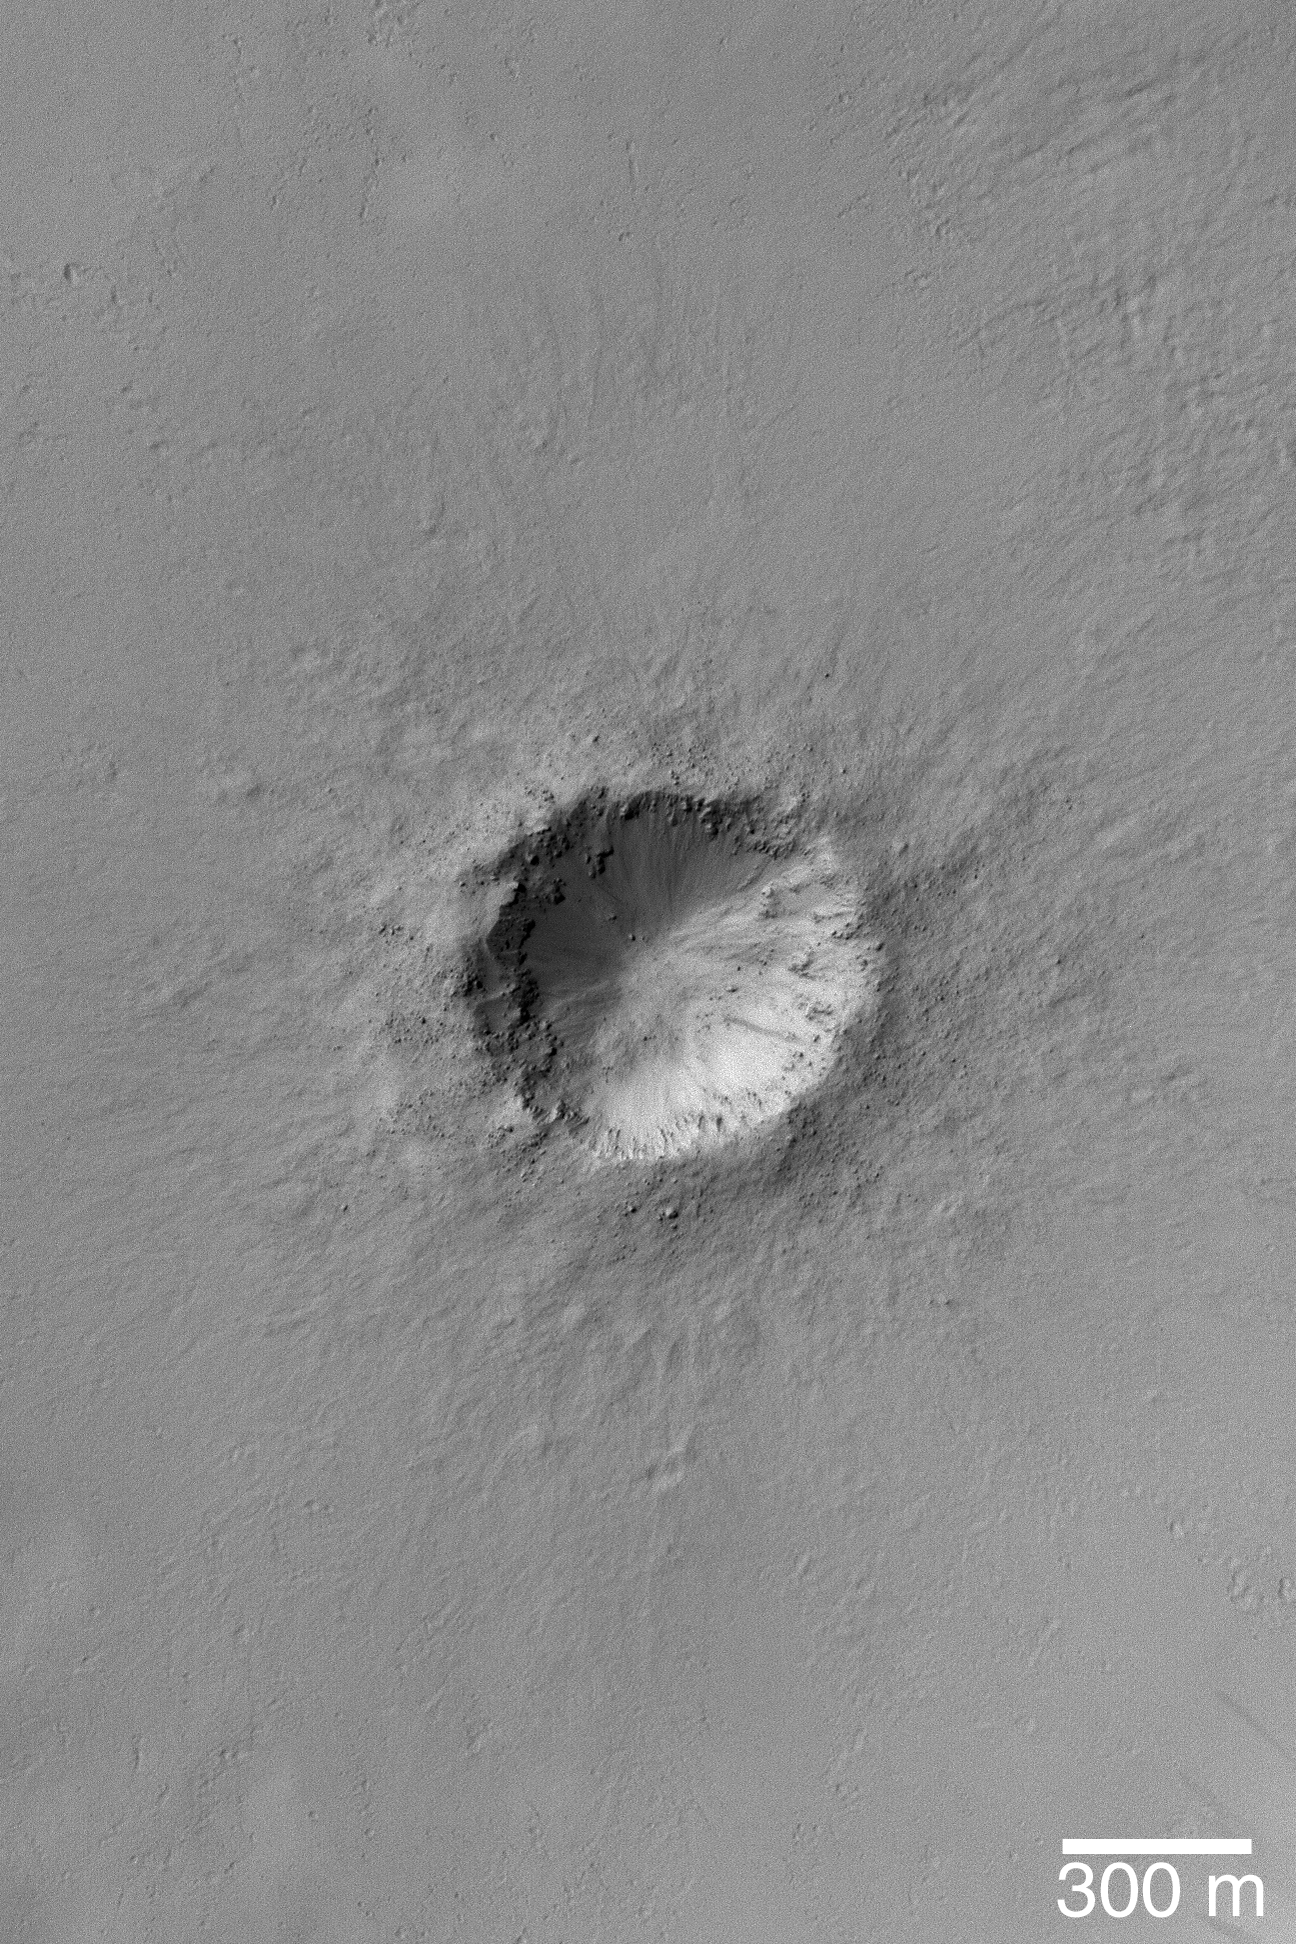

Crater in Arabia

28 October 2004
This high resolution Mars Global Surveyor (MGS) Mars Orbiter Camera (MOC) image shows a small meteor impact crater with bouldery ejecta in the Arabia Terra region of Mars. The image is located near 11.9°N, 342.2°W. The 300 meter scale bar is about 328 yards long. Sunlight illuminates the scene from the upper left.

Credit: NASA/JPL/Malin Space Science Systems